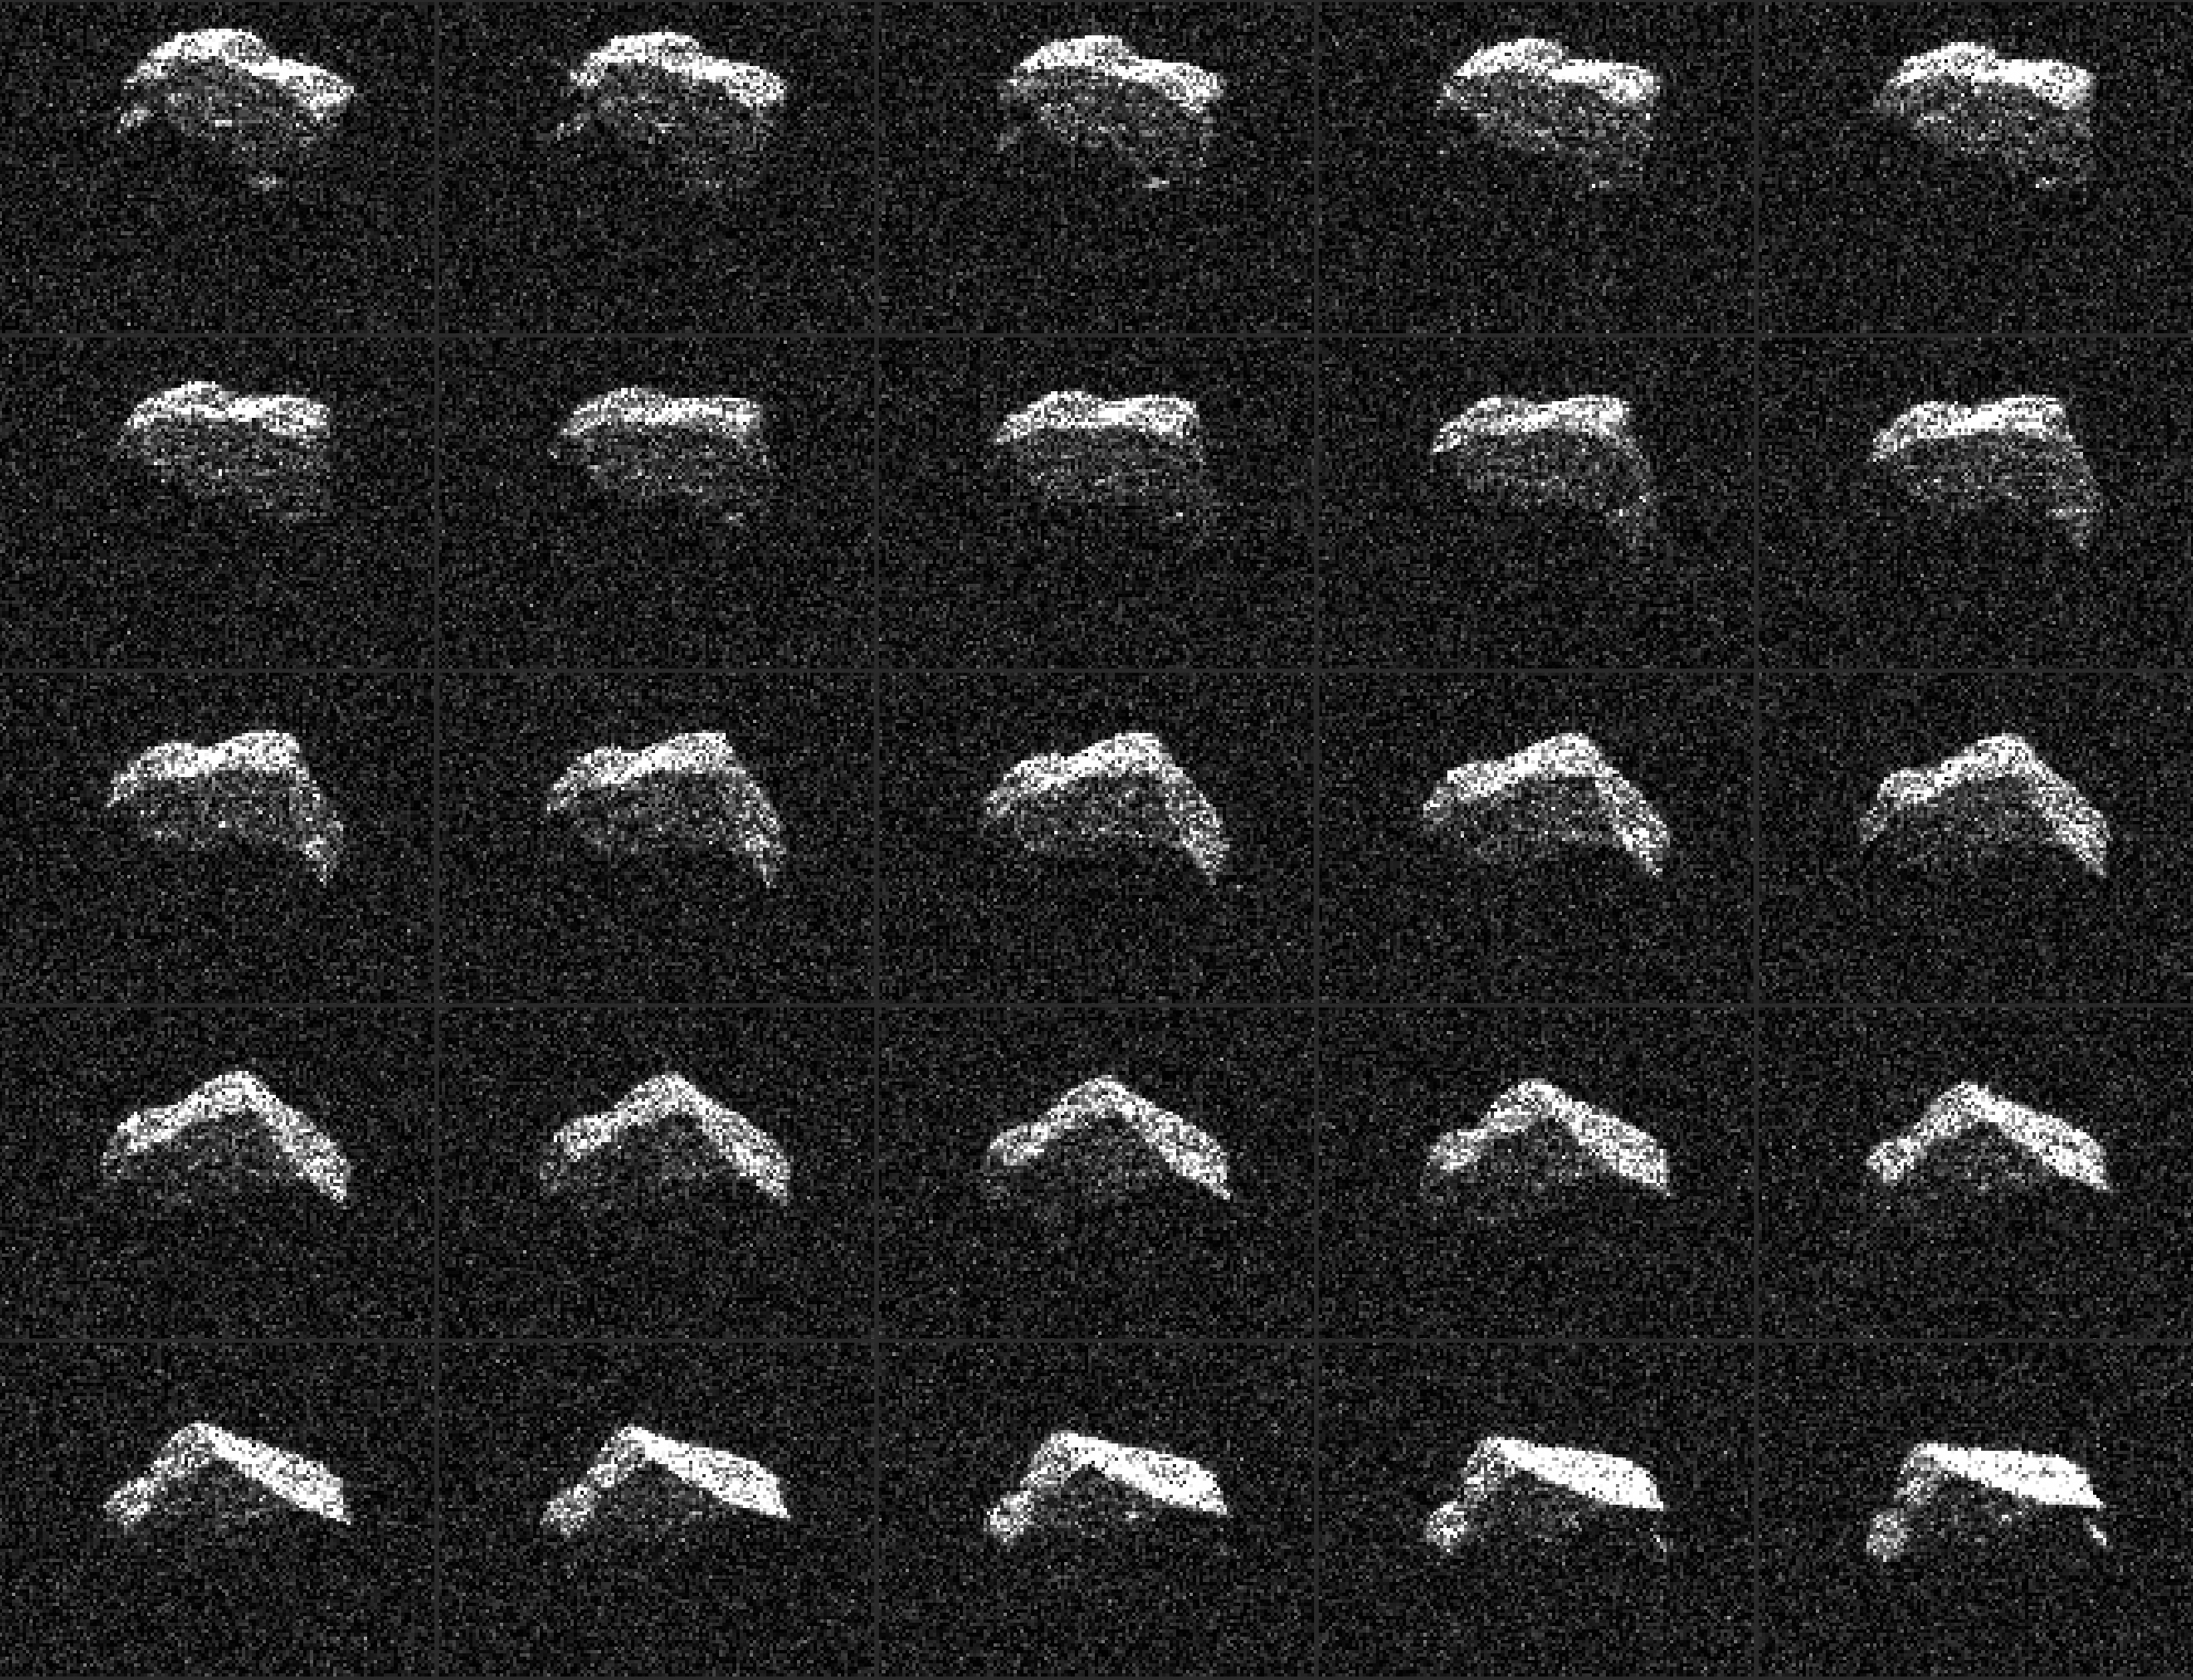

Angular Asteroid Composite

Annotated Version

This composite of 25 images of asteroid 2017 BQ6 was generated with radar data collected using NASA’s Goldstone Solar System Radar in California’s Mojave Desert. The images were gathered on Feb. 7, 2017, between 8:39 and 9:50 p.m. PST (11:39 p.m. EST and 12:50 a.m., Feb. 7), revealing an irregular, angular-appearing asteroid about 660 feet (200 meters) in size that rotates about once every three hours. The images have resolutions as fine as 12 feet (3.75 meters) per pixel.

NASA’s Jet Propulsion Laboratory, Pasadena, California, manages and operates NASA’s Deep Space Network, including the Goldstone Solar System Radar, and hosts the Center for Near-Earth Object Studies for NASA’s Near-Earth Object Observations Program within the agency’s Science Mission Directorate.

JPL hosts the Center for Near-Earth Object Studies for NASA’s Near-Earth Object Observations Program within the agency’s Science Mission Directorate.

Credit: NASA/JPL-Caltech/GSSR